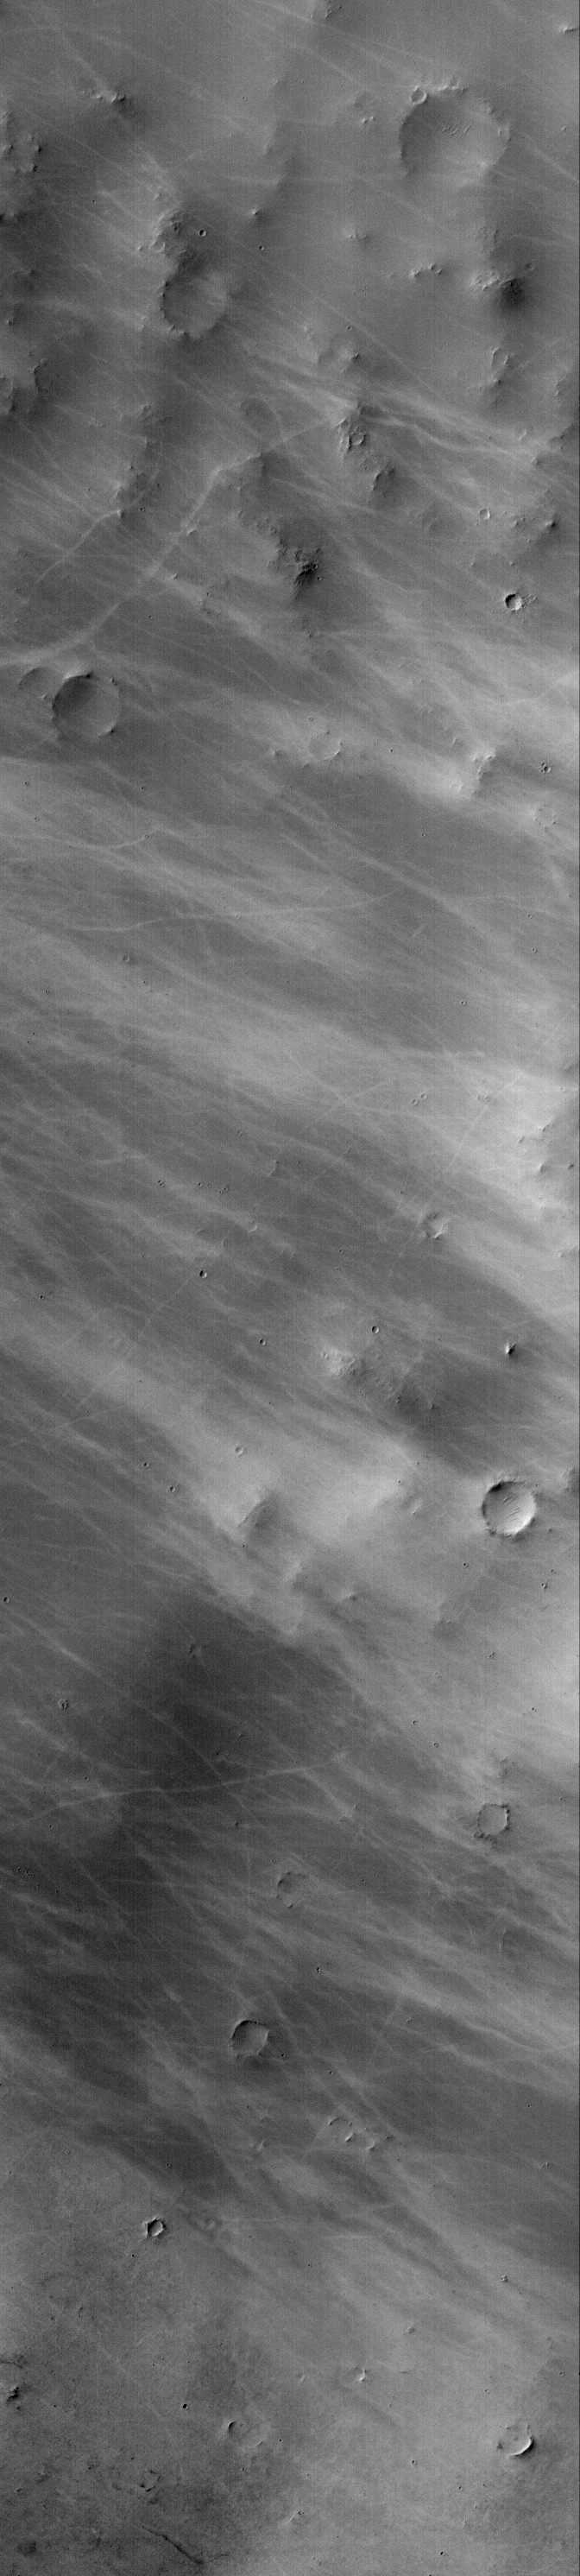

Bright Devil Streaks

4 March 2005
In honor of Giovanni V. Schiaparelli’s 170th birthday, we present this Mars Global Surveyor (MGS) Mars Orbiter Camera (MOC) image showing light-toned dust devil streaks on the southern floor of Schiaparelli Crater.

Location near: 5.3°S, 343.3°W
Image width: ~3 km (~1.9 mi)
Illumination from: upper left
Season: Southern Autumn

Credit: NASA/JPL/Malin Space Science Systems